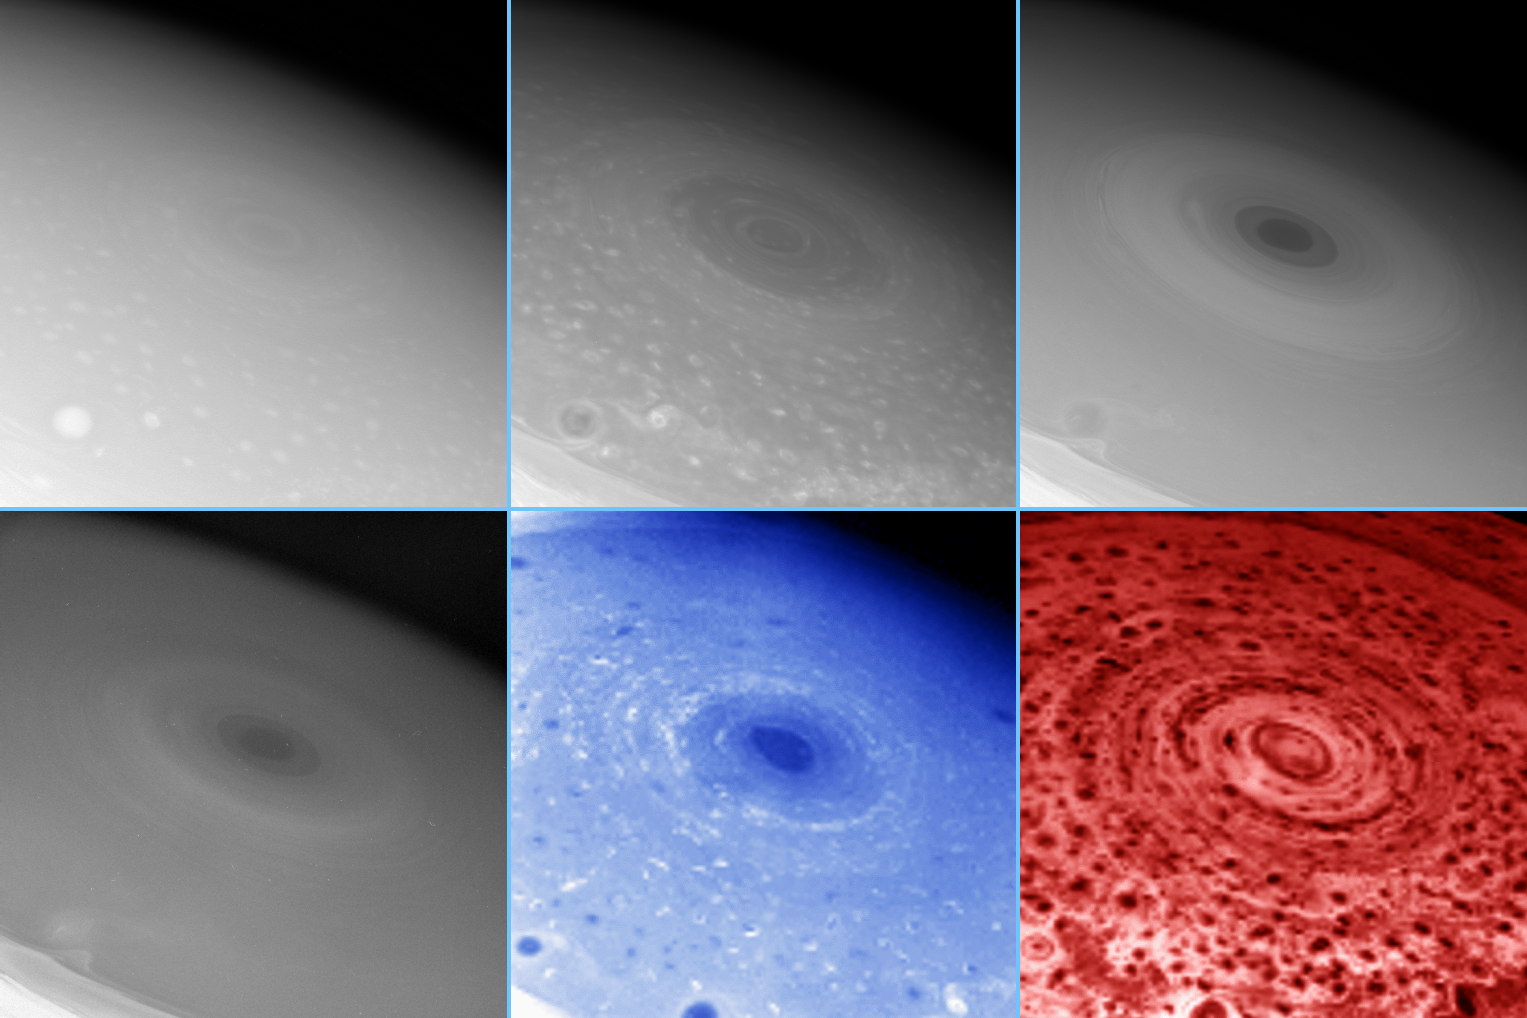

Saturn’s Surprisingly Stormy South

These images of Saturn’s south pole, taken by two different instruments on Cassini, show the hurricane-like storm swirling there and features in the clouds at various depths surrounding the pole. Different wavelengths reveal the height of the clouds, which span tens of kilometers in altitude.

The four monochrome images displayed here were acquired by the imaging science subsystem; the blue and red images in the bottom row were taken by the visual and infrared mapping spectrometer.

The images are arranged in order of increasing wavelength in nanometers as follows: (top row) 460 nm, 752 nm, 728 nm; (bottom row) 890 nm, 2,800 nm, 5,000 nm.

At the center of the cauldron of storms spinning around the south pole is the south pole itself, which literally appears to be the eye of this vast polar storm system. As in a hurricane on Earth, the south polar “eye” is relatively clear of clouds and is surrounded by a wall of towering clouds that cast shadows into the center. However, while morphologically similar, it is not clear if this vortex operates in the same fashion as a terrestrial hurricane.

In most of the images, the center of the polar storm is quite dark, indicating an unusually cloud-free atmosphere in the upper skies, which are otherwise typically inhabited by bright ammonia clouds. This polar hole in the ammonia cloud layer represents the eye of the hurricane-like storm. Unusually dark clouds likely exist at the bottom of this deep hole, enhancing the murkiness there.

The first image in this montage (at upper left) shows a muted eye, due to the enhanced scattering of light from the atmosphere itself at this blue wavelength (460 nanometers), just as in the blue skies of Earth. In the last image at bottom right, the eye appears relatively bright. This image is taken at a wavelength of 5,000 nanometers, where the dominant source of light is the thermal glow of the planet itself. The bright thermal glow seen in this polar hole again shows that the eye is relatively cloud-free to unusual depths.

In the imaging science subsystem images, the eye looks dark at wavelengths where methane gas absorbs the light (728 nanometers and 890 nanometers, at upper right and lower left) and only the highest clouds are visible, confirming that the clouds within the eye are deeper than their surroundings. This effect is also seen in visual and infrared mapping spectrometer images that show gas absorption.

In the visual and infrared mapping spectrometer image taken at 2,800 nanometers, four times the wavelength of light visible to the human eye, this cloud clearing appears dark, which is consistent with the idea that the atmosphere above any distinct clouds is unusually deep there. The eye is some 1,500 kilometers (930 miles) across, and is surrounded by a distinct ring of clouds some 300 kilometers (185 miles) across.

The images also indicate the prevalence of smaller but vertically well-developed storms across the entire south polar region, indicating the extent to which convection characterizes the area.

Literally hundreds of storm clouds encircle the pole, appearing as dark spots in the infrared spectrometer thermal image (red image) and as both bright and dark spots in images taken in sunlight (blue image). Each of these spots represents a storm. These pictures reveal that Saturn’s south pole is a cauldron of storm activity, unlike anything ever seen on any planet.

The individual storms surrounding the pole are seen as dark “leopard spots” in the thermal image (red) taken at a wavelength of 5,000 nanometers, some seven times the wavelength of light visible to the human eye. Here, these spots are blocking the thermal light, or heat, from the interior of Saturn. The storm clouds are thus seen in silhouette against Saturn’s thermal glow. The effectiveness of these clouds in blocking Saturn’s interior thermal glow indicates that the storm clouds are unusually thick, extending deep down into Saturn’s atmosphere, and are comprised of relatively large cloud particles, likely condensates formed in upwelling air currents.

The large number of dark, circular leopard spots at the south pole seen at 5,000 nanometer wavelength, and their correlation with the features seen in sunlight at 2,800 nanometer wavelength, indicates that convective activity extending over dozens of kilometers in altitude is surprisingly rampant in the south polar region. Why such unusual dynamics exist there is perhaps linked to Saturn’s southern summer, which is the season Saturn is in now. Observations taken over the next few years, as the south pole season changes from summer to fall, will help scientists understand the role seasons play in driving the dramatic meteorology at the south pole of Saturn.

The images in this montage were acquired on Oct. 11, 2006, when Cassini was approximately 340,000 kilometers (210,000 miles) from Saturn. The original imaging science subsystem images have a scale of about 17 kilometers (11 miles) per pixel. The visual and infrared spectrometer images have a scale of about 174 kilometers (108 miles) per pixel. The images have been resized to approximately the same scale for presentation here.

The Cassini-Huygens mission is a cooperative project of NASA, the European Space Agency and the Italian Space Agency. The Jet Propulsion Laboratory, a division of the California Institute of Technology in Pasadena, manages the mission for NASA’s Science Mission Directorate, Washington, D.C. The Cassini orbiter and its two onboard cameras were designed, developed and assembled at JPL. The imaging operations center is based at the Space Science Institute in Boulder, Colo. The visual and infrared mapping spectrometer team is based at the University of Arizona where this image was produced.

Credit: NASA/JPL/Space Science Institute/University of Arizona